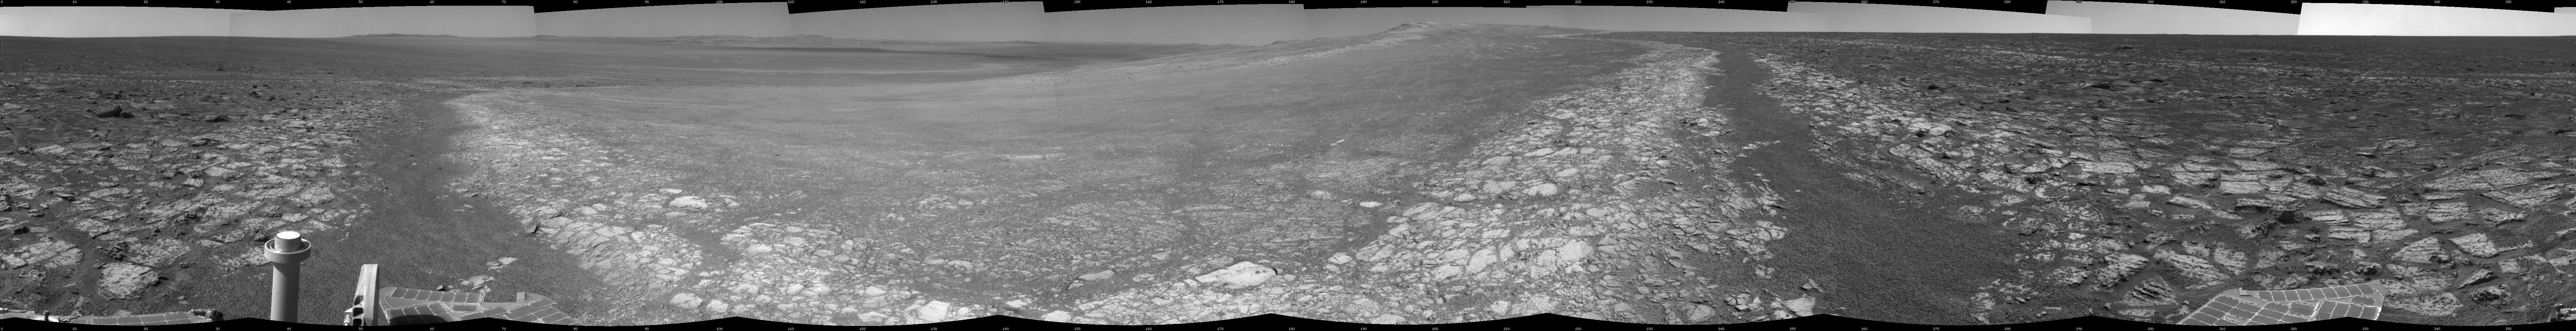

Opportunity’s Surroundings on 3,000th Sol

This 360-degree panorama assembled from images taken by the navigation camera on NASA’s Mars Exporation Rover Opportunity shows terrain surrounding the position where the rover spent its 3,000th Martian day, or sol, working on Mars (July 2, 2012). Opportunity completed its 90-sol prime mission in April 2004. It has continued to explore the Meridiani Planum region of Mars for more than eight years of bonus extended missions.

The Sol 3000 site is near the northern tip of the Cape York segment of the western rim of Endeavour Crater. Bright toned material lines the perimeter of Cape York.

This panoramic view is centered to the south, with north at both ends. The component images were taken during sols 2989 through 2991.

Opportunity arrived at this location on Sol 2989 (June 20, 2012) with a drive bringing the mission’s total driving distance as of Sol 3000 to 21.432 miles (34,492 meters). Here it examined a rock target called “Grasberg” with its microscopic imager and alpha particle X-ray spectrometer, both before and after grinding the surface off the target with the rover’s rock abrasion tool. Opportunity departed this location with an eastward drive of about 105 feet (32 meters) on Sol 3008 (July 10, 2012).

The scene is presented as a cylindrical projection in this image.

Credit: NASA/JPL-Caltech